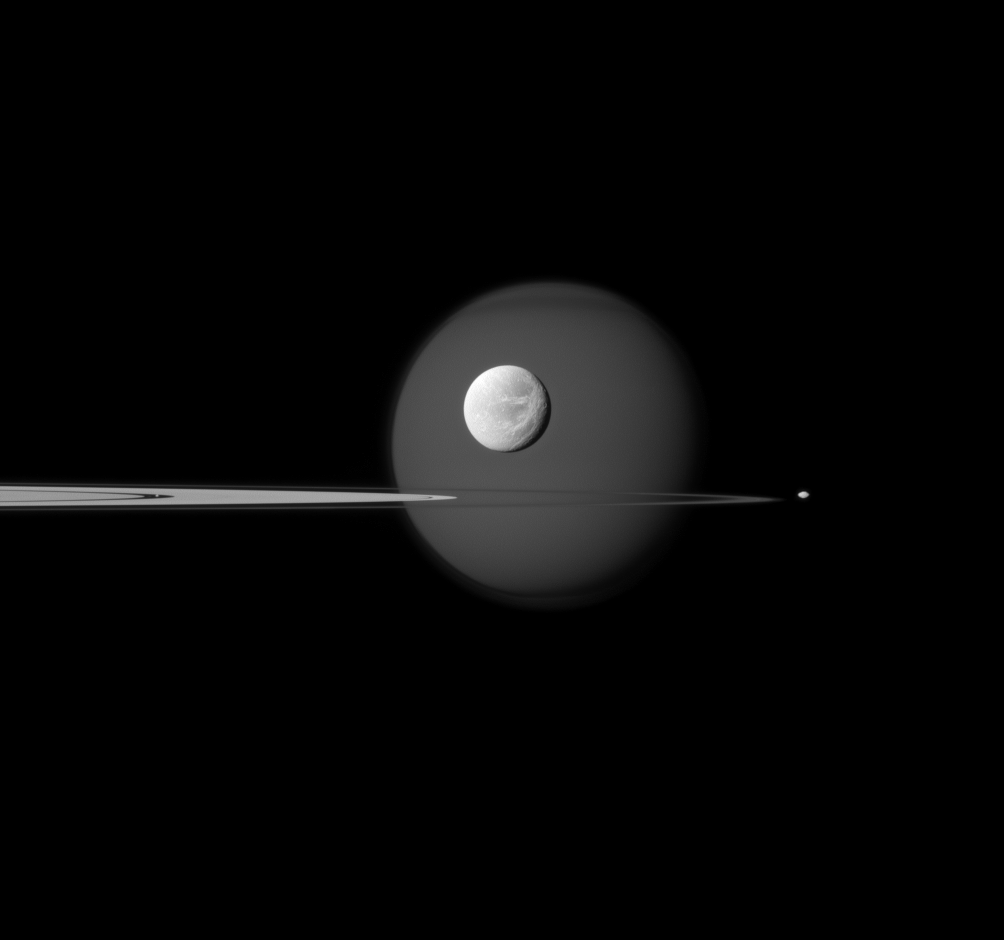

In, Around, Beyond Rings

A quartet of Saturn’s moons, from tiny to huge, surround and are embedded within the planet’s rings in this Cassini composition.

Saturn’s largest moon, Titan, is in the background of the image, and the moon’s north polar hood is clearly visible. See PIA08137 to learn more about that feature on Titan (3,200 miles, or 5,150 kilometers across). Next, the wispy terrain on the trailing hemisphere of Dione (698 miles, or 1,123 kilometers across) can be seen on that moon which appears just above the rings at the center of the image. See PIA10560 and PIA06163 to learn more about Dione’s wisps. Saturn’s small moon Pandora (50 miles, or 81 kilometers across) orbits beyond the rings on the right of the image. Finally, Pan (17 miles, or 28 kilometers across) can be seen in the Encke Gap of the A ring on the left of the image.

This view looks toward the northern, sunlit side of the rings from just above the ringplane.

The image was taken in visible blue light with the Cassini spacecraft narrow-angle camera on Sept. 17, 2011. The view was obtained at a distance of approximately 1.3 million miles (2.1 million kilometers) from Dione and at a Sun-Dione-spacecraft, or phase, angle of 27 degrees. Image scale is 8 miles (13 kilometers) per pixel on Dione.

The Cassini-Huygens mission is a cooperative project of NASA, the European Space Agency and the Italian Space Agency. The Jet Propulsion Laboratory, a division of the California Institute of Technology in Pasadena, manages the mission for NASA’s Science Mission Directorate, Washington, D.C. The Cassini orbiter and its two onboard cameras were designed, developed and assembled at JPL. The imaging operations center is based at the Space Science Institute in Boulder, Colo.

Credit: NASA/JPL-Caltech/Space Science Institute